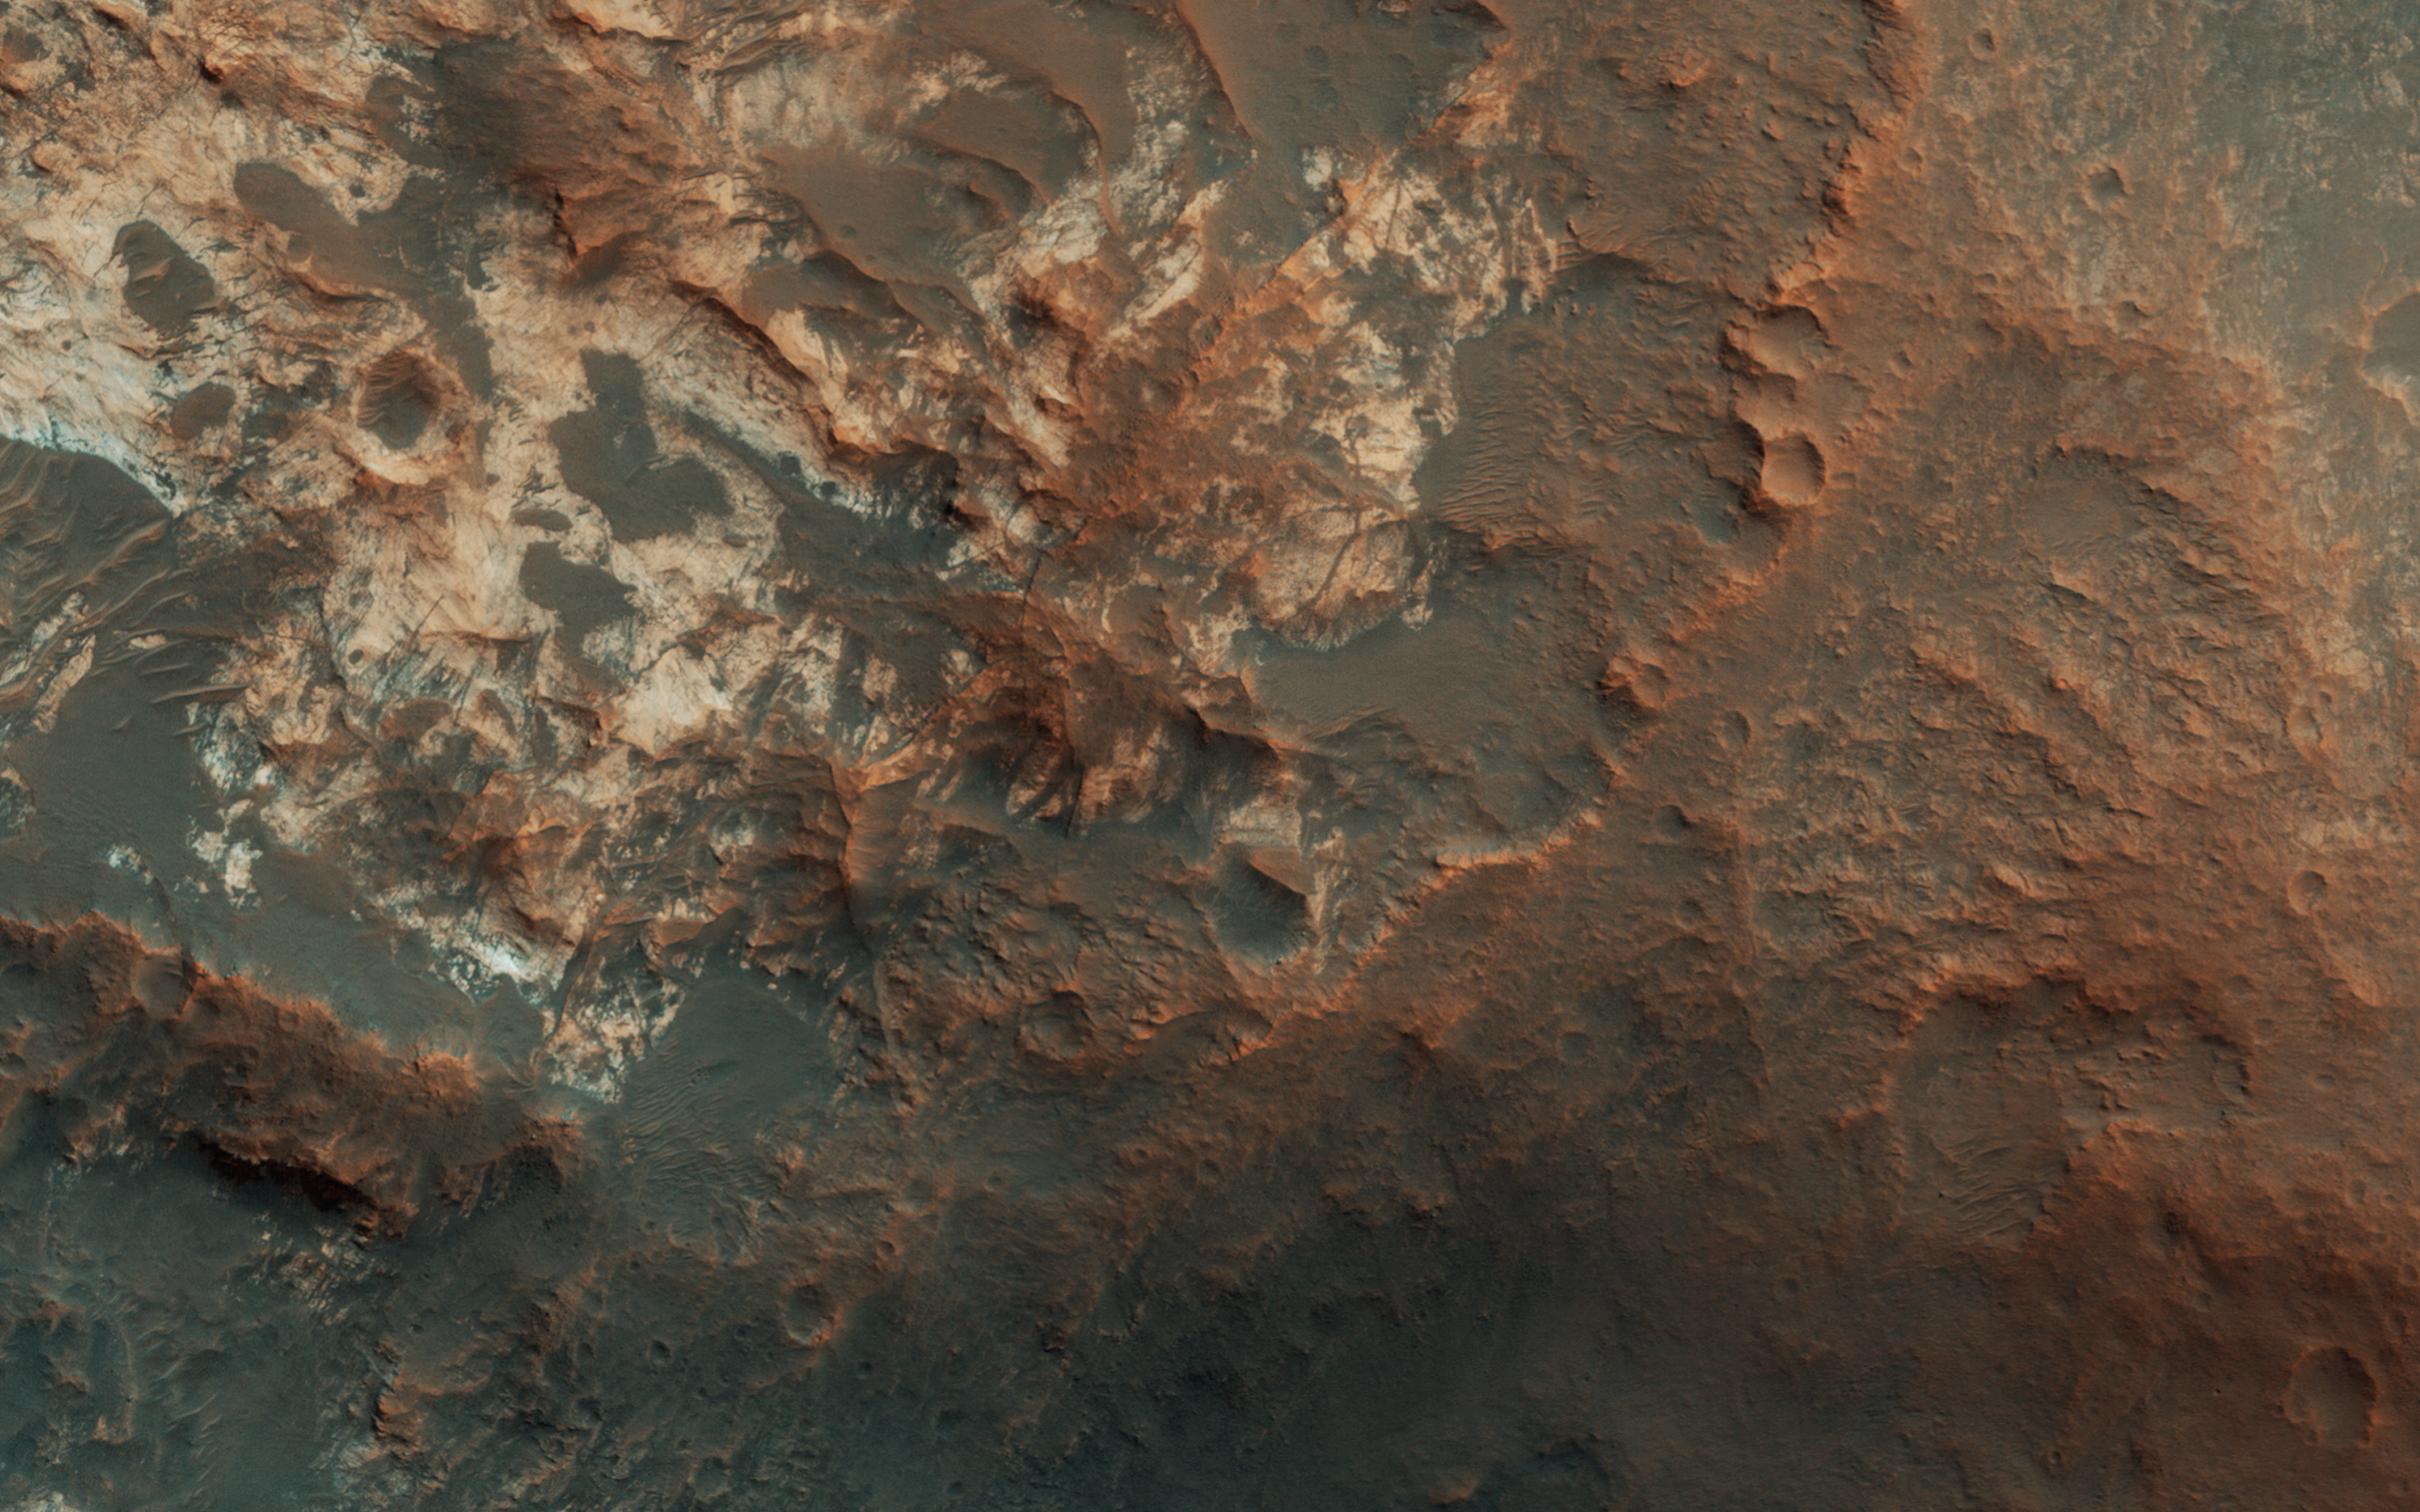

The Entrance to Mawrth Vallis

In Andy Weir’s “The Martian,” stranded astronaut Mark Watney drives from the Ares 3 landing site in Acidalia Planitia towards the Ares 4 landing site in Schiaparelli Crater via Mawrth Vallis. This image covers the entrance to Mawrth Vallis. (Have a look at the scene in 3D.)

As you can tell, driving over this terrain will be much more difficult than it was depicted in the novel or the movie.

The map is projected here at a scale of 50 centimeters (19.7 inches) per pixel. [The original image scale is 58.5 centimeters (19.1 inches) per pixel (with 2 x 2 binning); objects on the order of 176 centimeters (69.2 inches) across are resolved.] North is up.

This is a stereo pair with ESP_048595_2060.

The University of Arizona, Tucson, operates HiRISE, which was built by Ball Aerospace & Technologies Corp., Boulder, Colo. NASA’s Jet Propulsion Laboratory, a division of Caltech in Pasadena, California, manages the Mars Reconnaissance Orbiter Project for NASA’s Science Mission Directorate, Washington.

Credit: NASA/JPL-Caltech/Univ. of Arizona